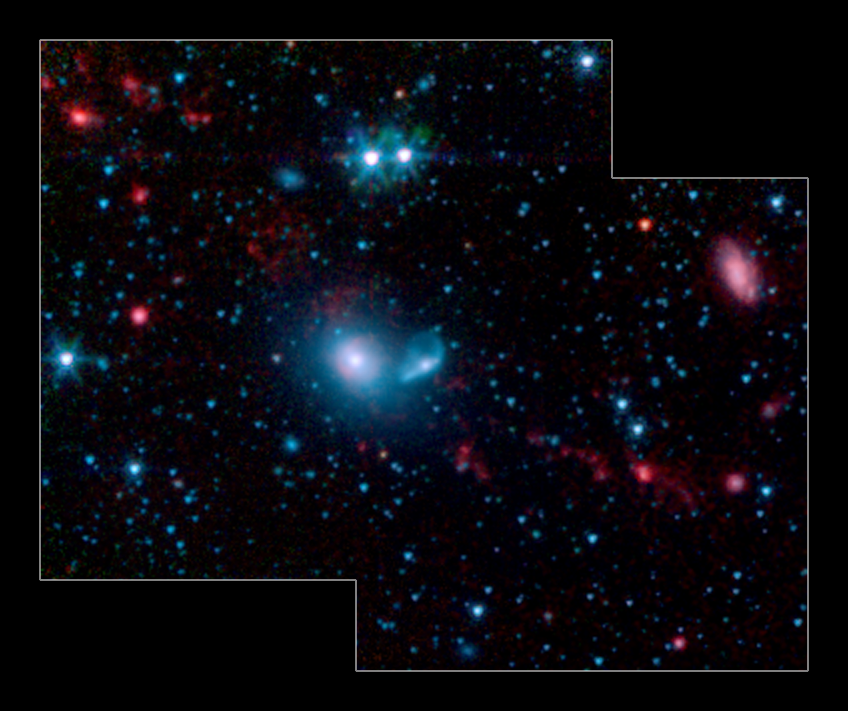

Dwarf Galaxies Forming in Tidal Tails

This infrared image from NASA's Spitzer Space Telescope shows little "dwarf galaxies" forming in the "tails" of two larger galaxies that are colliding together. The big galaxies are at the center of the picture, while the dwarfs can be seen as red dots in the red streamers, or tidal tails. The two blue dots above the big galaxies are stars in the foreground.

Galaxy mergers are common occurrences in the universe; for example, our own Milky Way galaxy will eventually smash into the nearby Andromeda galaxy. When two galaxies meet, they tend to rip each other apart, leaving a trail, called a tidal tail, of gas and dust in their wake. It is out of this galactic debris that new dwarf galaxies are born.

The new Spitzer picture demonstrates that these particular dwarfs are actively forming stars. The red color indicates the presence of dust produced in star-forming regions, including organic molecules called polycyclic aromatic hydrocarbons, or PAHs. PAHs are also found on Earth, in car exhaust and on burnt toast, among other places. Here, the PAHs are being heated up by the young stars, and, as a result, shine in infrared light.

This image was taken by the infrared array camera on Spitzer. It is a 4-color composite of infrared light, showing emissions from wavelengths of 3.6 microns (blue), 4.5 microns (green), 5.8 microns (orange), and 8.0 microns (red). Starlight has been subtracted from the orange and red channels in order to enhance the dust, or PAH, features.

Credit: NASA/JPL-Caltech/S. J. U. Higdon (Cornell University)